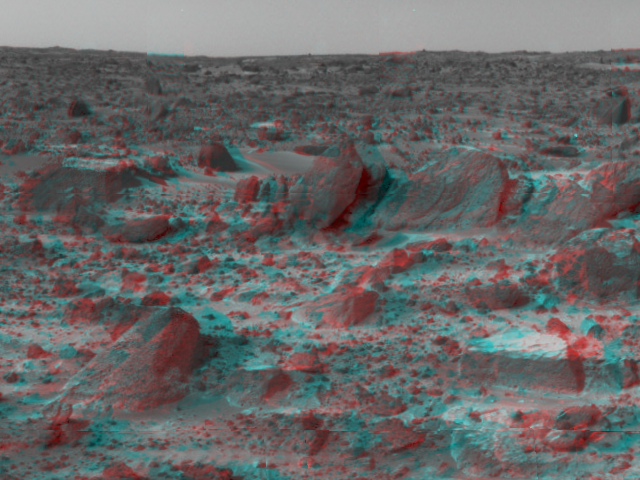

Prominent Rocks – 3-D

Many prominent rocks near the Sagan Memorial Station are featured in this image, taken in stereo by the Imager for Mars Pathfinder (IMP) on Sol 3. 3D glasses are necessary to identify surface detail. Wedge is at lower left; Shark, Half-Dome, and Pumpkin are at center. Flat Top, about four inches high, is at lower right. The horizon in the distance is one to two kilometers away.

Mars Pathfinder is the second in NASA’s Discovery program of low-cost spacecraft with highly focused science goals. The Jet Propulsion Laboratory, Pasadena, CA, developed and manages the Mars Pathfinder mission for NASA’s Office of Space Science, Washington, D.C. JPL is an operating division of the California Institute of Technology (Caltech). The Imager for Mars Pathfinder (IMP) was developed by the University of Arizona Lunar and Planetary Laboratory under contract to JPL. Peter Smith is the Principal Investigator.

Click below to see the left and right views individually.

Left
Right
Photojournal note: Sojourner spent 83 days of a planned seven-day mission exploring the Martian terrain, acquiring images, and taking chemical, atmospheric and other measurements. The final data transmission received from Pathfinder was at 10:23 UTC on September 27, 1997. Although mission managers tried to restore full communications during the following five months, the successful mission was terminated on March 10, 1998.

Credit: NASA/JPL